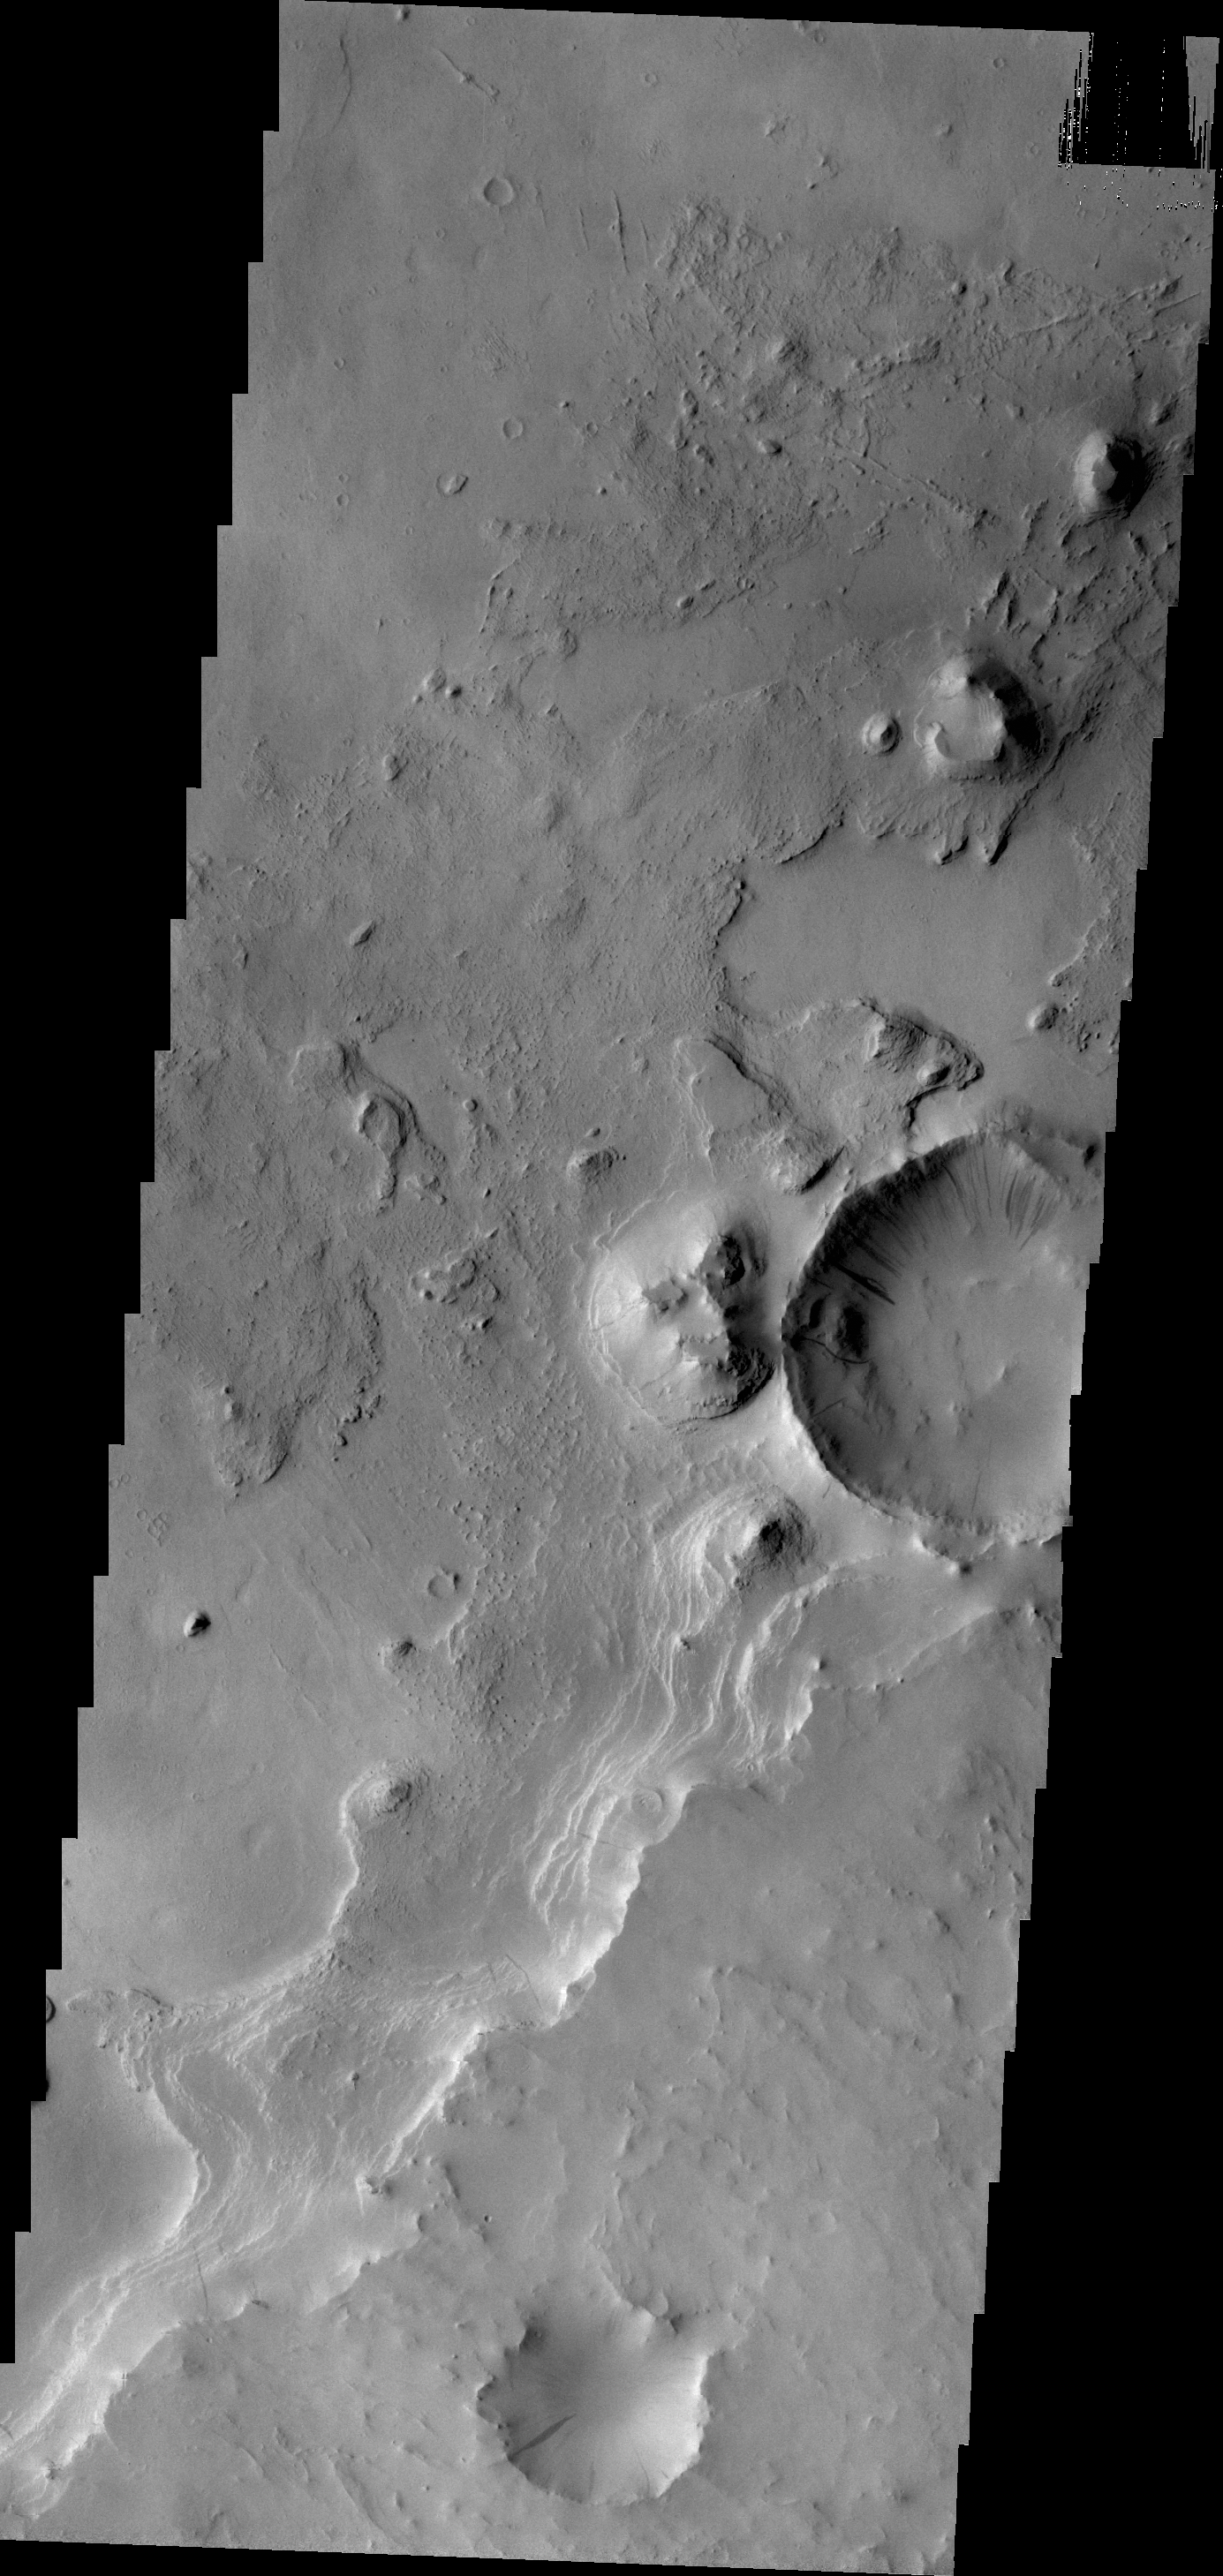

Layers

Layering is evident in this image of Arabia Terra.

Credit: NASA/JPL/ASU